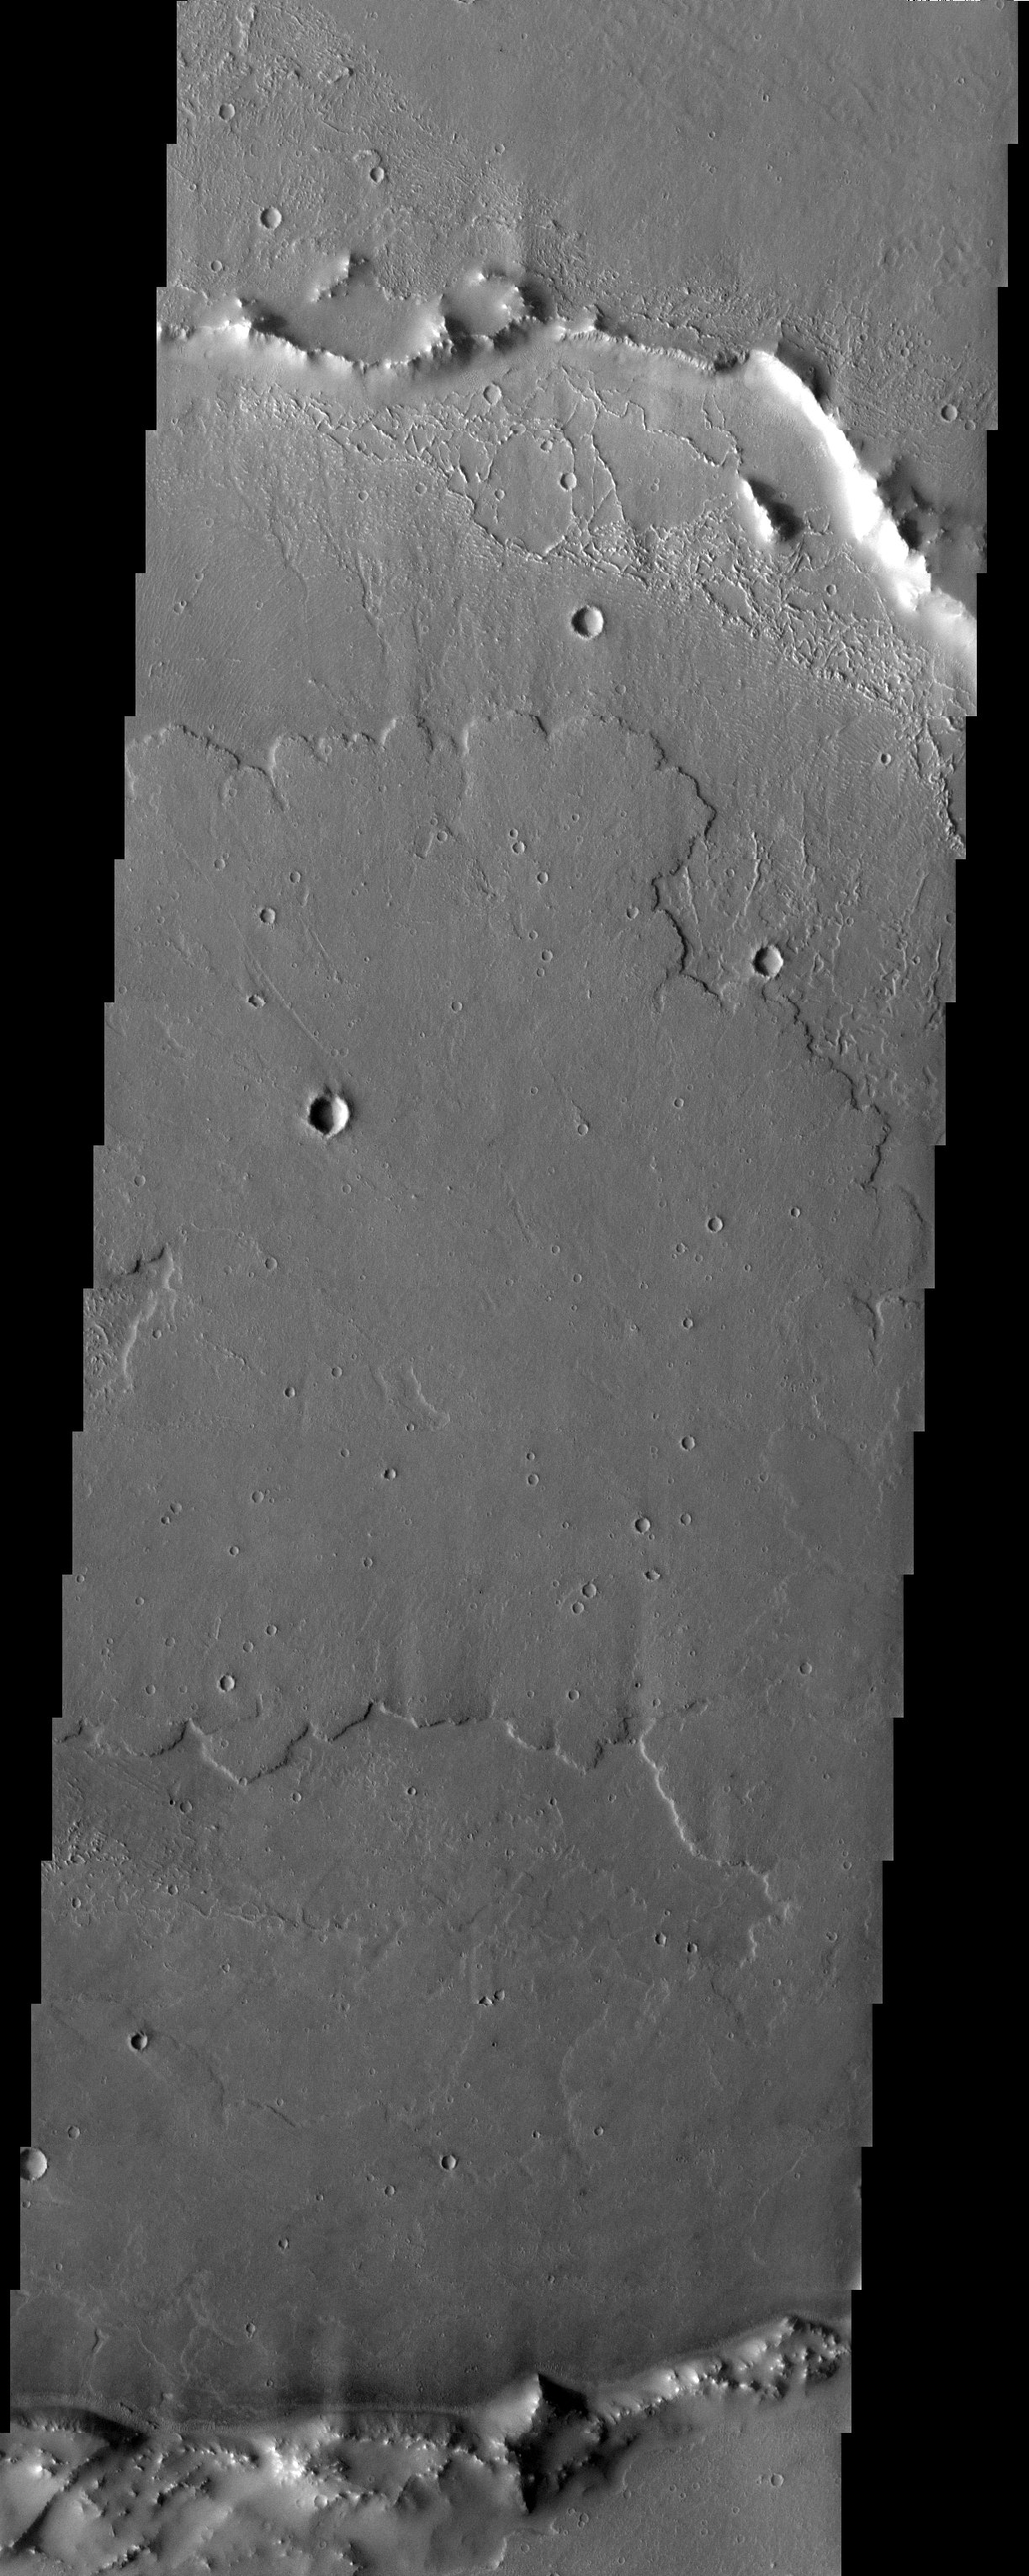

Lava Flows

Released 11 July 2003

Lava has flooded this crater in Daedalia Planum.

Image information: VIS instrument. Latitude -21.5, Longitude 229.7 East (130.3 West). 19 meter/pixel resolution.

Note: this THEMIS visual image has not been radiometrically nor geometrically calibrated for this preliminary release. An empirical correction has been performed to remove instrumental effects. A linear shift has been applied in the cross-track and down-track direction to approximate spacecraft and planetary motion. Fully calibrated and geometrically projected images will be released through the Planetary Data System in accordance with Project policies at a later time.

NASA’s Jet Propulsion Laboratory manages the 2001 Mars Odyssey mission for NASA’s Office of Space Science, Washington, D.C. The Thermal Emission Imaging System (THEMIS) was developed by Arizona State University, Tempe, in collaboration with Raytheon Santa Barbara Remote Sensing. The THEMIS investigation is led by Dr. Philip Christensen at Arizona State University. Lockheed Martin Astronautics, Denver, is the prime contractor for the Odyssey project, and developed and built the orbiter. Mission operations are conducted jointly from Lockheed Martin and from JPL, a division of the California Institute of Technology in Pasadena.

Credit: NASA/JPL/Arizona State University